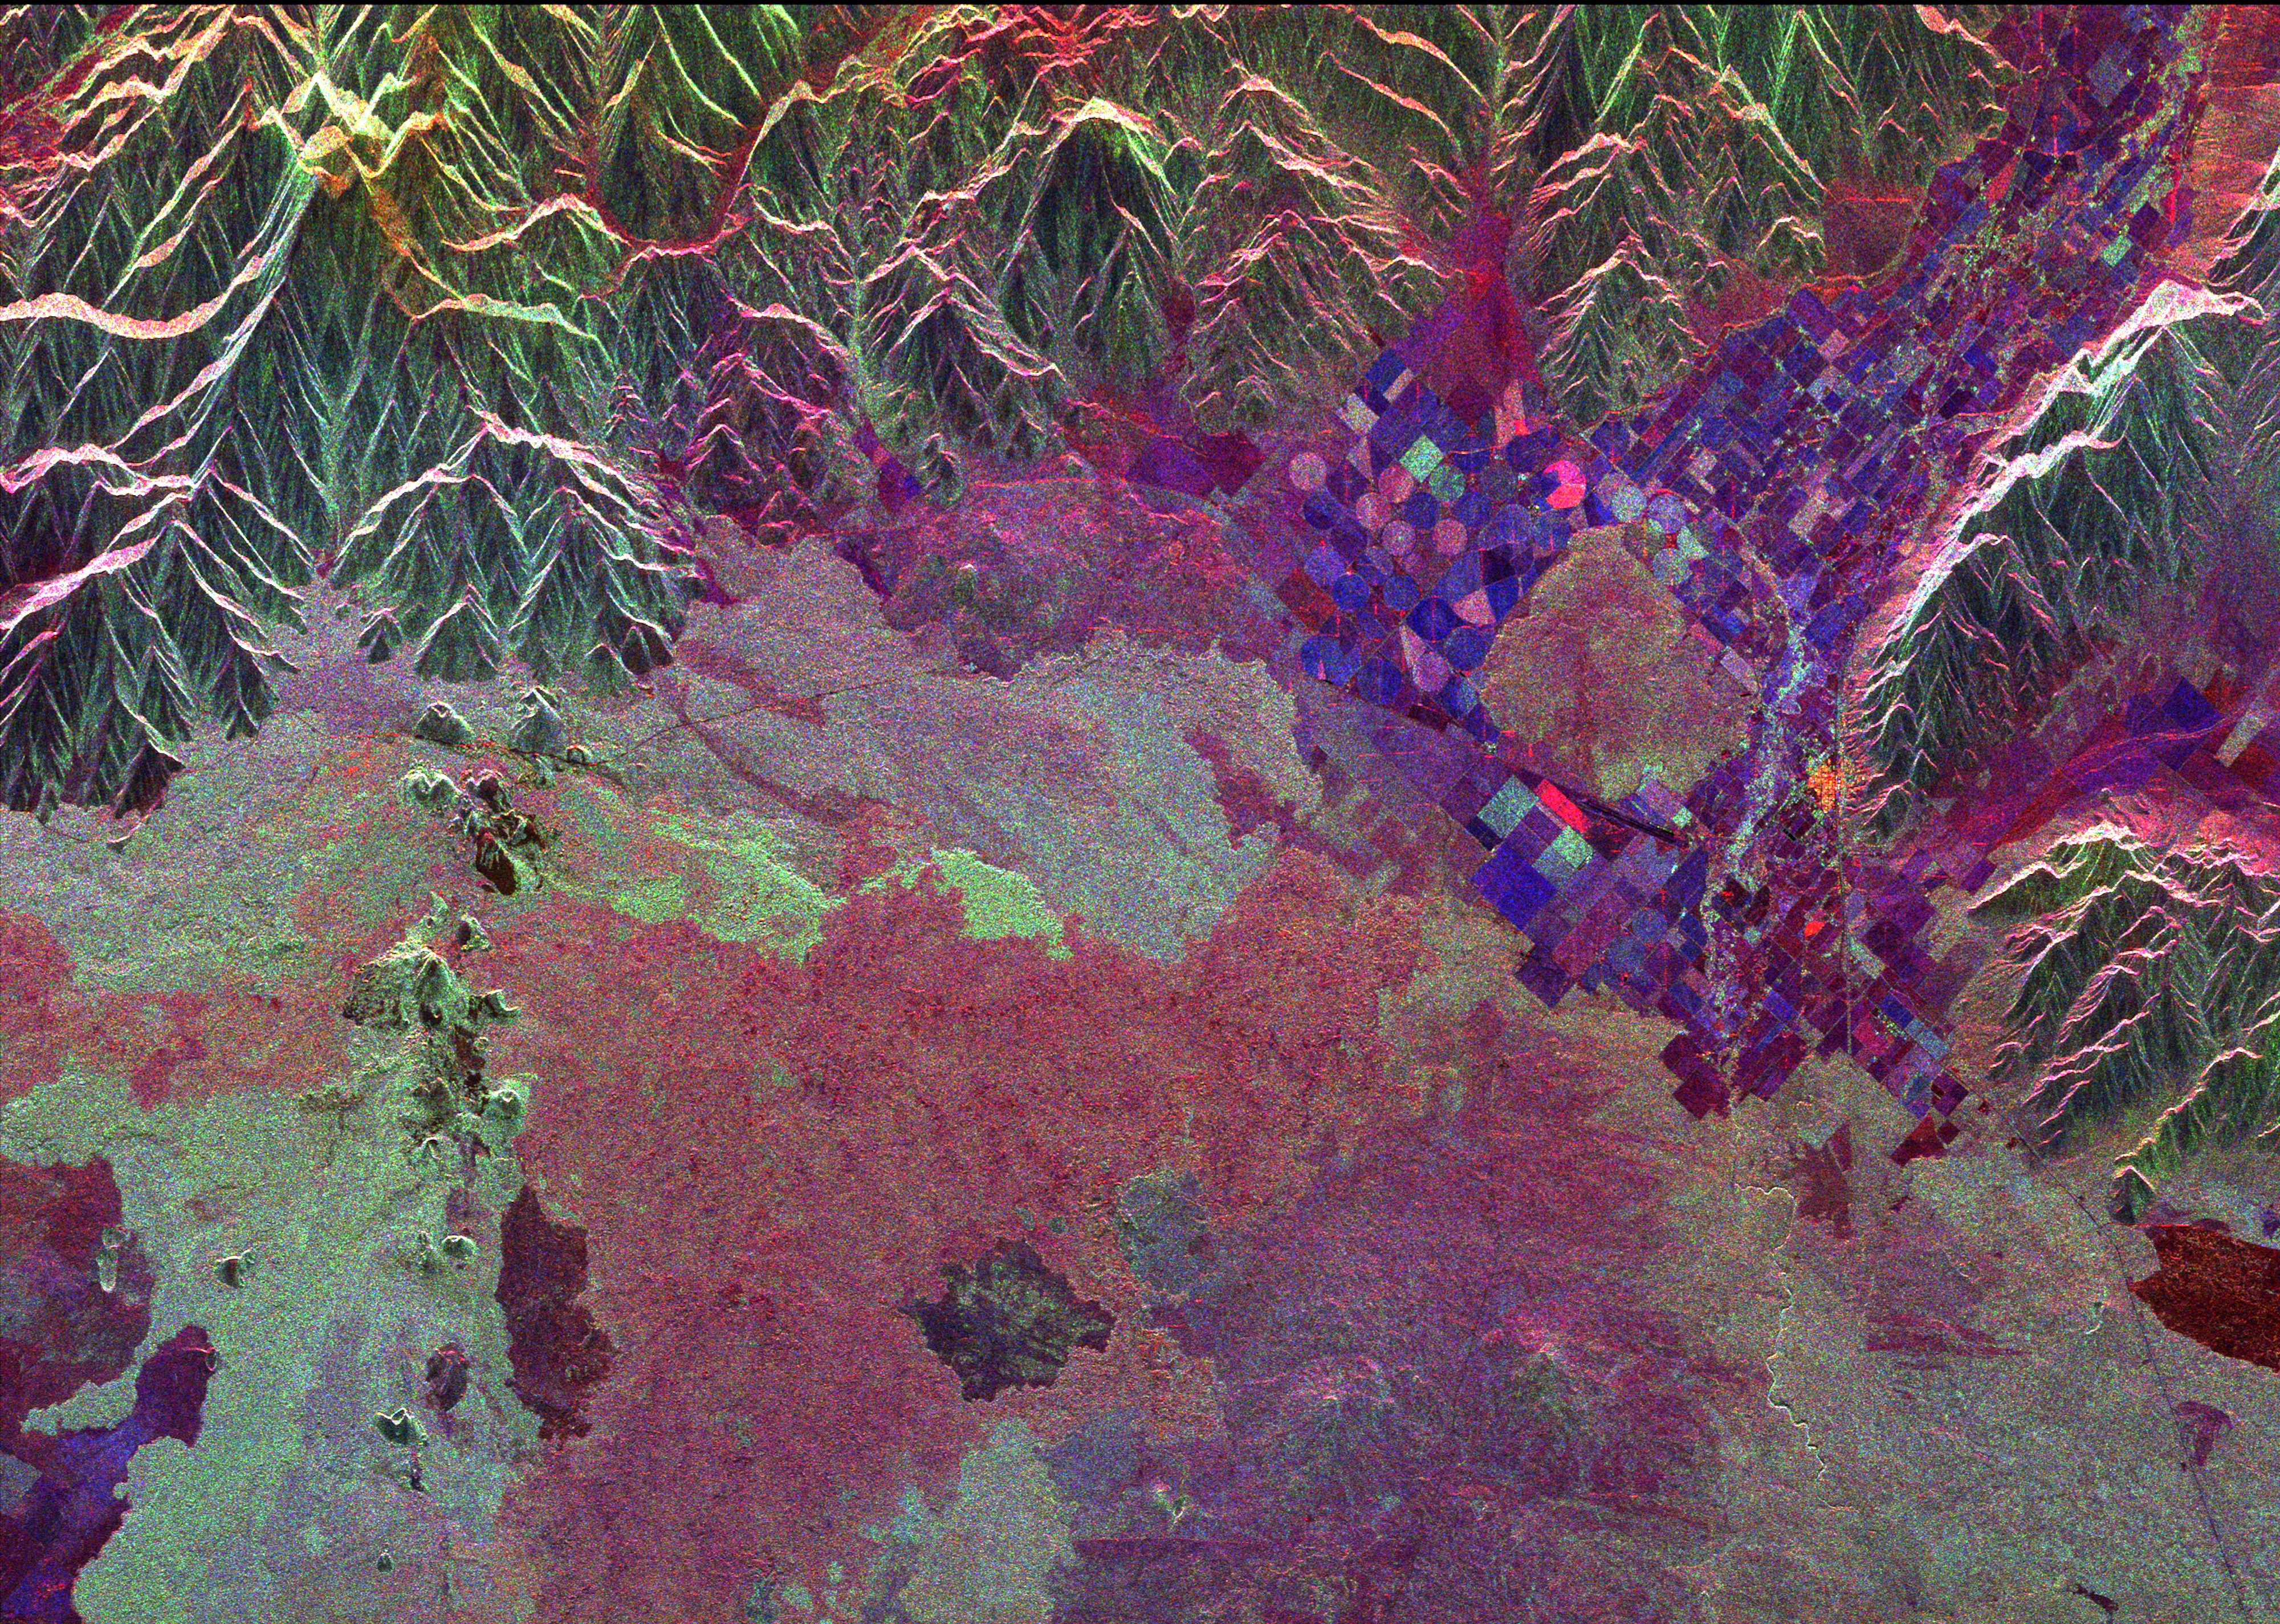

Space Radar Image of Craters of the Moon, Idaho

Ancient lava flows dating back 2,000 to 15,000 years are shown in light green and red on the left side of this space radar image of the Craters of the Moon National Monument area in Idaho. The volcanic cones that produced these lava flows are the dark points shown within the light green area. Craters of the Moon National Monument is part of the Snake River Plain volcanic province. Geologists believe this area was formed as the North American tectonic plate moved across a “hot spot” which now lies beneath Yellowstone National Park. The irregular patches, shown in red, green and purple in the lower half of the image are lava flows of different ages and surface roughnesses. One of these lava flows is surrounded by agricultural fields, the blue and purple geometric features, in the right center of the image. The town of Arco, Idaho is the bright yellow area on the right side of the agricultural area. The peaks along the top of the image are the White Knob Mountains. The Big Lost River flows out of the canyon at the top right of the image.

The image was acquired by the Spaceborne Imaging Radar-C/X-band Synthetic Aperture Radar (SIR-C/X-SAR) when it flew aboard the space shuttle Endeavour on October 5, 1994. This image is centered at 43.58 degrees north latitude, 113.42 degrees west longitude. The area shown is approximately 33 kilometers by 48 kilometers 20.5 miles by 30 miles). Colors are assigned to different frequencies and polarizations of the radar as follows: red is the L-band horizontally transmitted, horizontally received; green is the L-band horizontally transmitted, vertically received; blue is the C-band horizontally transmitted, vertically received. SIR-C/X-SAR, a joint mission of the German, Italian and United States space agencies, is part of NASA’s Mission to Planet Earth program.

Credit: NASA/JPL